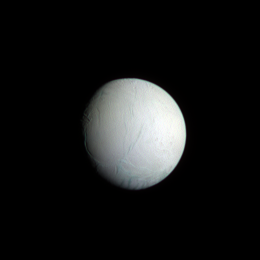

Icy Oasis

With its excess warmth, water ice jets and huge vapor plume laced with simple organic materials, Enceladus is an important part of the quest to understand environments compatible with the chemistry of life as we know it. The sulci, or “tiger stripe” fractures, in the south polar region are visible at bottom — the view here is parallel to the direction of the sulci.

The view looks toward the anti-Saturn hemisphere on the moon’s trailing side. North on Enceladus (504 kilometers, or 313 miles across) is towards the top of the image.

This false-color view is a composite of individual frames obtained using filters sensitive to ultraviolet (centered at 338 nanometers), green (centered at 568 nanometers) and infrared light (centered at 1002 nanometers). The broad range of wavelengths exaggerates subtle color variations across the moon’s surface.

The images were acquired with the Cassini spacecraft narrow-angle camera on May 11, 2008. The view was obtained at a distance of approximately 739,000 kilometers (459,000 miles) from Enceladus and at a Sun-Enceladus-spacecraft, or phase, angle of 36 degrees. Image scale is 4 kilometers (3 miles) per pixel.

The Cassini-Huygens mission is a cooperative project of NASA, the European Space Agency and the Italian Space Agency. The Jet Propulsion Laboratory, a division of the California Institute of Technology in Pasadena, manages the mission for NASA’s Science Mission Directorate, Washington, D.C. The Cassini orbiter and its two onboard cameras were designed, developed and assembled at JPL. The imaging operations center is based at the Space Science Institute in Boulder, Colo.

Credit: NASA/JPL/Space Science Institute